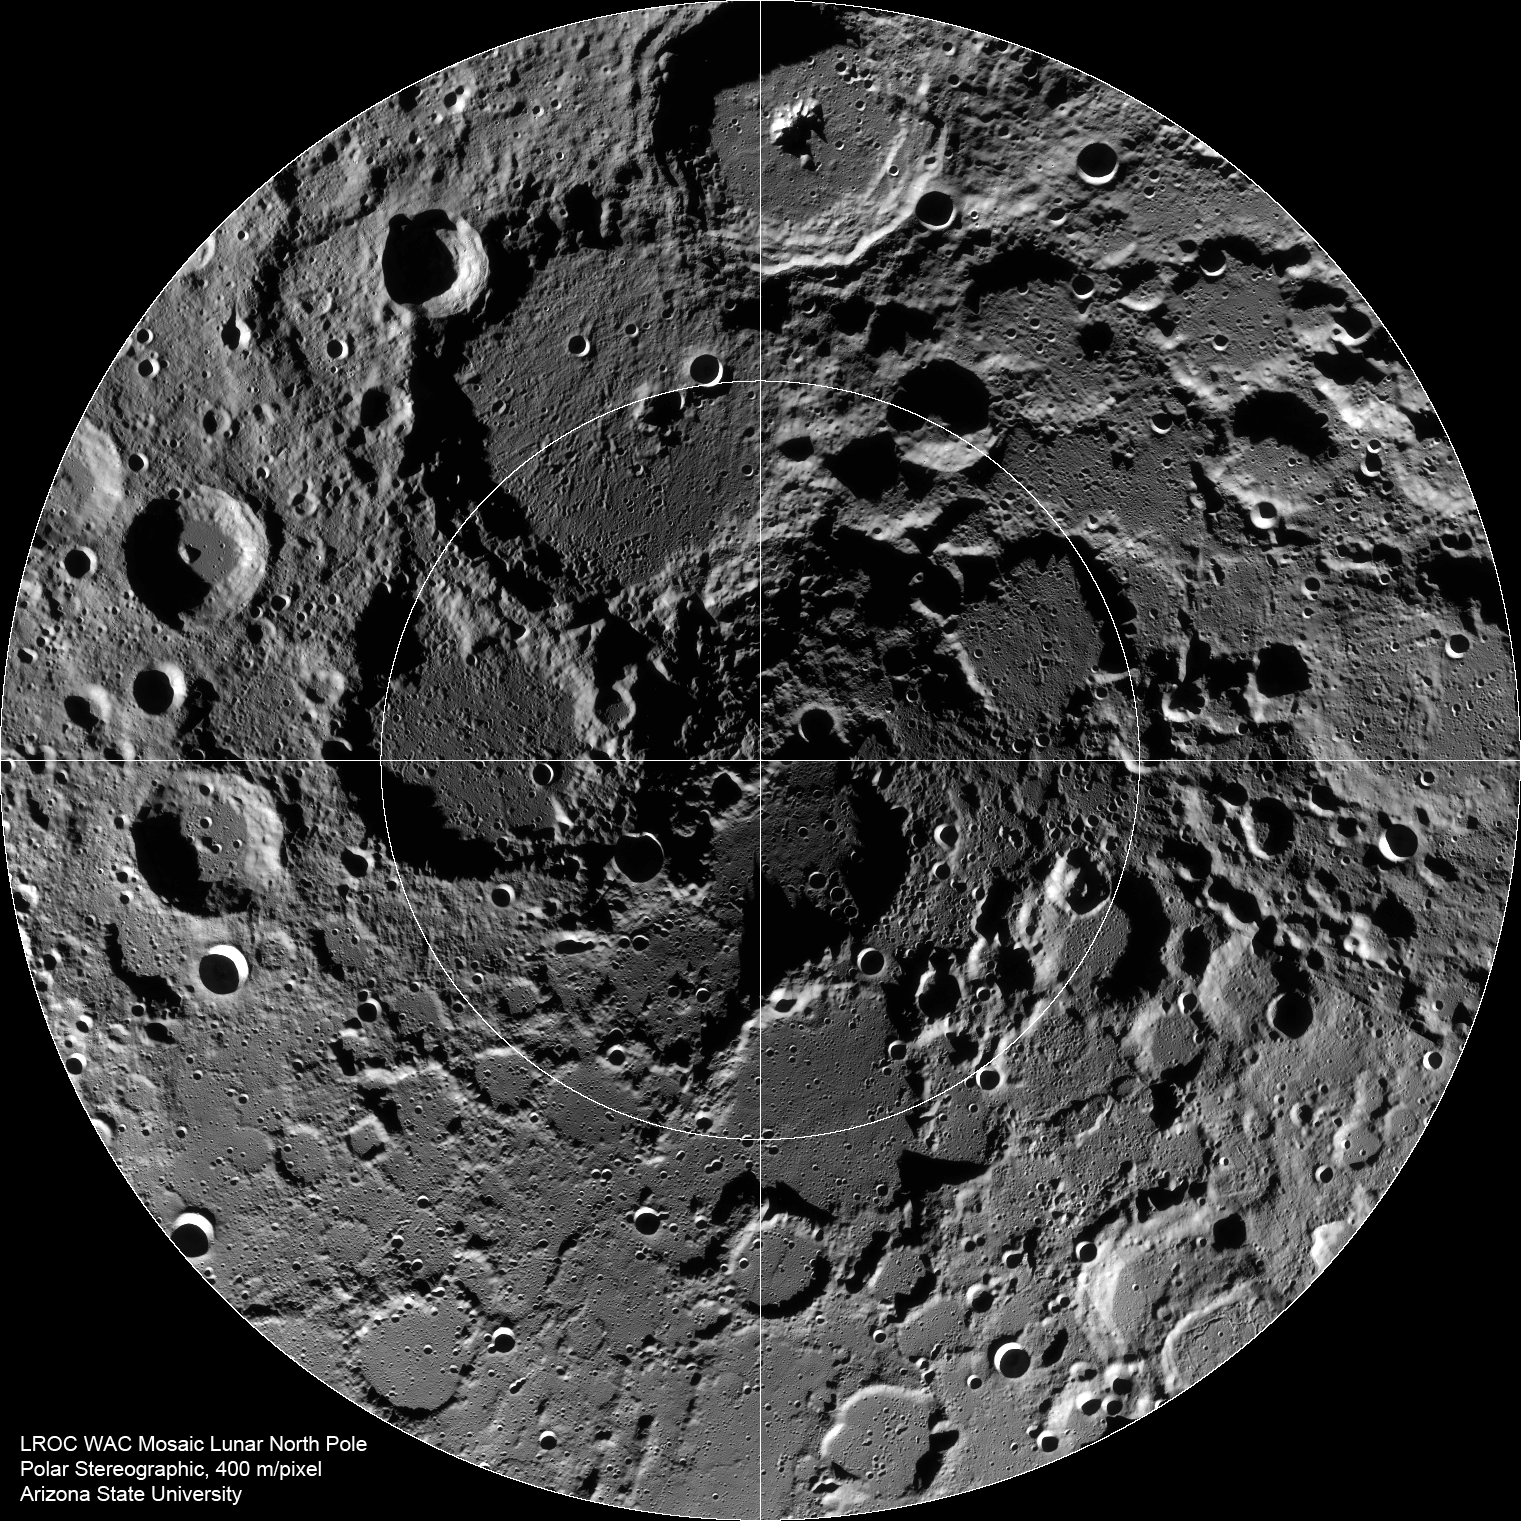

The Lunar North Pole

Summer-time at the lunar north pole captured by the LROC Wide Angle Camera (WAC), width ~600 km, latitude ranges from 80°N to 90°N.

The lunar poles have long been places of mystery and promise. Since the Moon’s spin axis is tilted less than 2 degrees relative to its orbital plane, the interiors of many topographic lows (mostly impact craters) never receive any direct sunlight. These regions are perpetually dark and thus very, very cold.

NASA’s Goddard Space Flight Center built and manages the mission for the Exploration Systems Mission Directorate at NASA Headquarters in Washington. The Lunar Reconnaissance Orbiter Camera was designed to acquire data for landing site certification and to conduct polar illumination studies and global mapping. Operated by Arizona State University, LROC consists of a pair of narrow-angle cameras (NAC) and a single wide-angle camera (WAC). The mission is expected to return over 70 terabytes of image data.

Credit: NASA/GSFC/Arizona State University